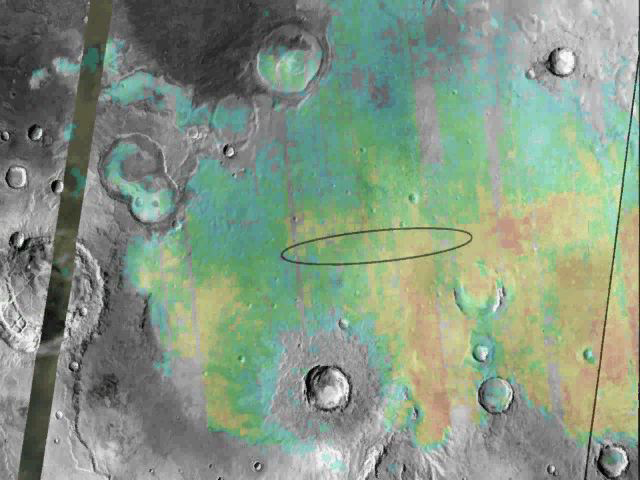

Targeting a Hematite-rich Terrain

This image shows the abundance and location of the mineral grey hematite at the Mars Exploration Rover Opportunity’s landing site, Meridiani Planum, Mars. Opportunity is targeted to land somewhere inside the oval, approximately 71 kilometers (45 miles) long, on January 24, 2004 Pacific Standard Time. The background surface image of Meridiani Planum is a mosaic of daytime infrared images acquired by the thermal emission imaging system instrument on NASA’s Mars Odyssey Orbiter. Superimposed on this image mosaic is a rainbow-colored map showing the abundance and location of grey hematite, as mapped by the thermal emission spectrometer on NASA’s Mars Global Surveyor orbiter. Red and yellow indicates higher concentrations, whereas green and blue areas denote lower levels. On Earth, grey hematite is an iron oxide mineral that typically forms in the presence of liquid water. The rover Opportunity will study the martian terrain to determine whether liquid water was present in the past when rocks were being formed, and ultimately will address whether that past environment was favorable for life.

Credit: NASA/JPL/ASU